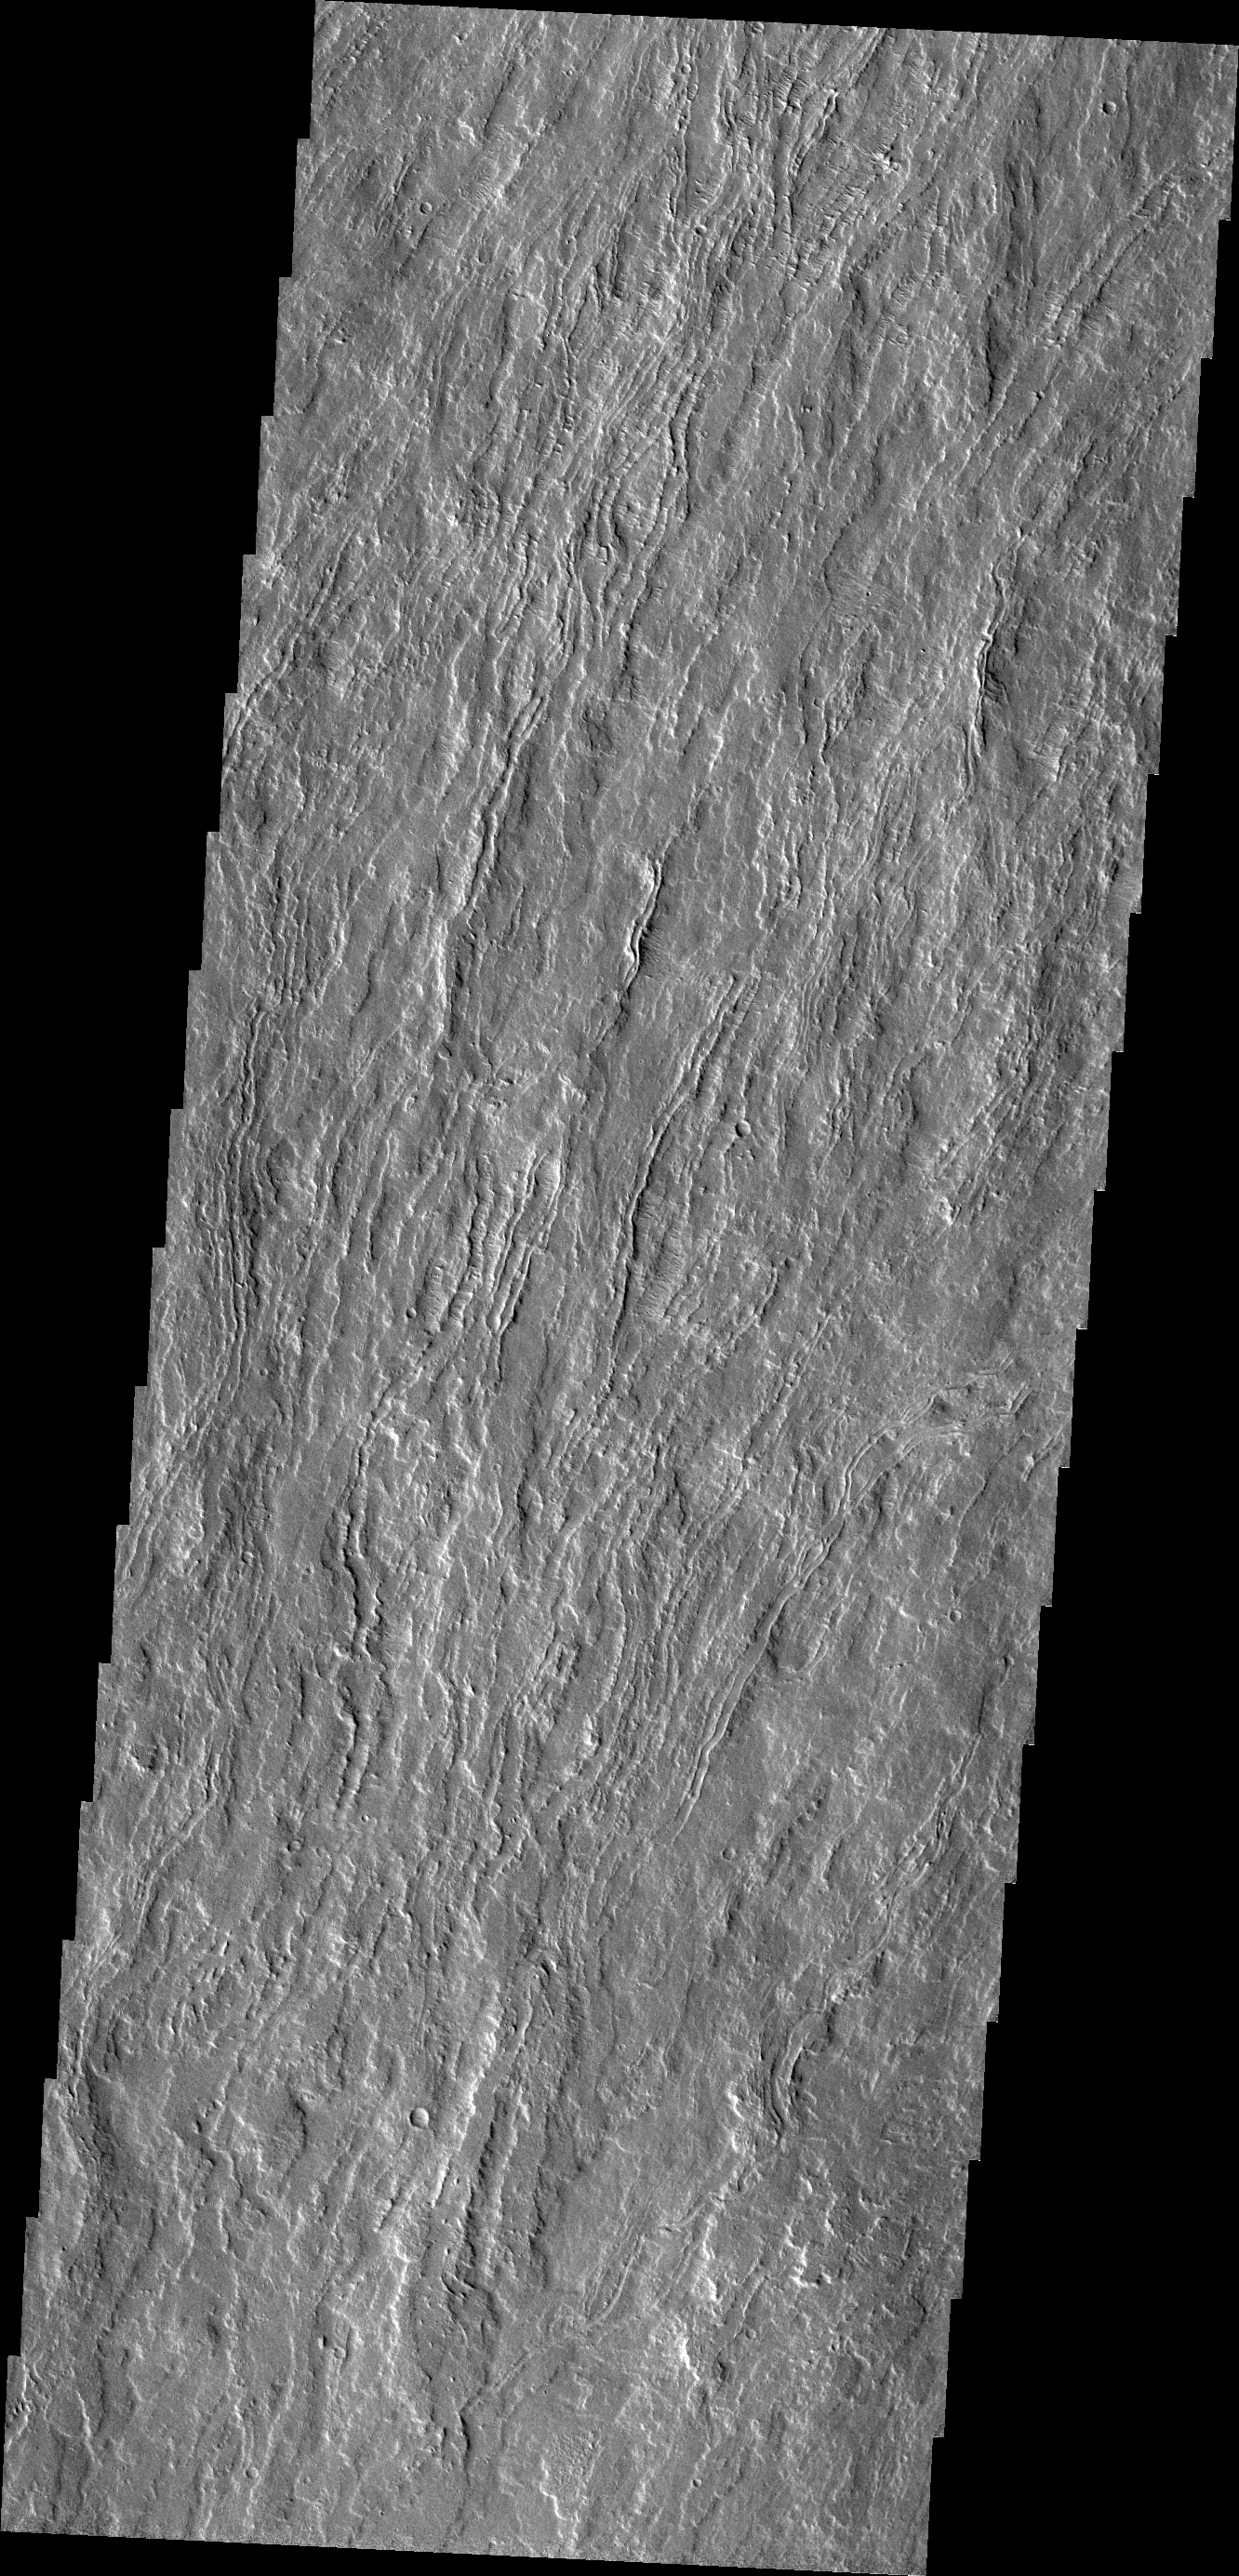

Olympus Mons Flows

Today’s VIS image shows channelized flows on the southwestern flank of the volcano.

Credit: NASA/JPL/ASU